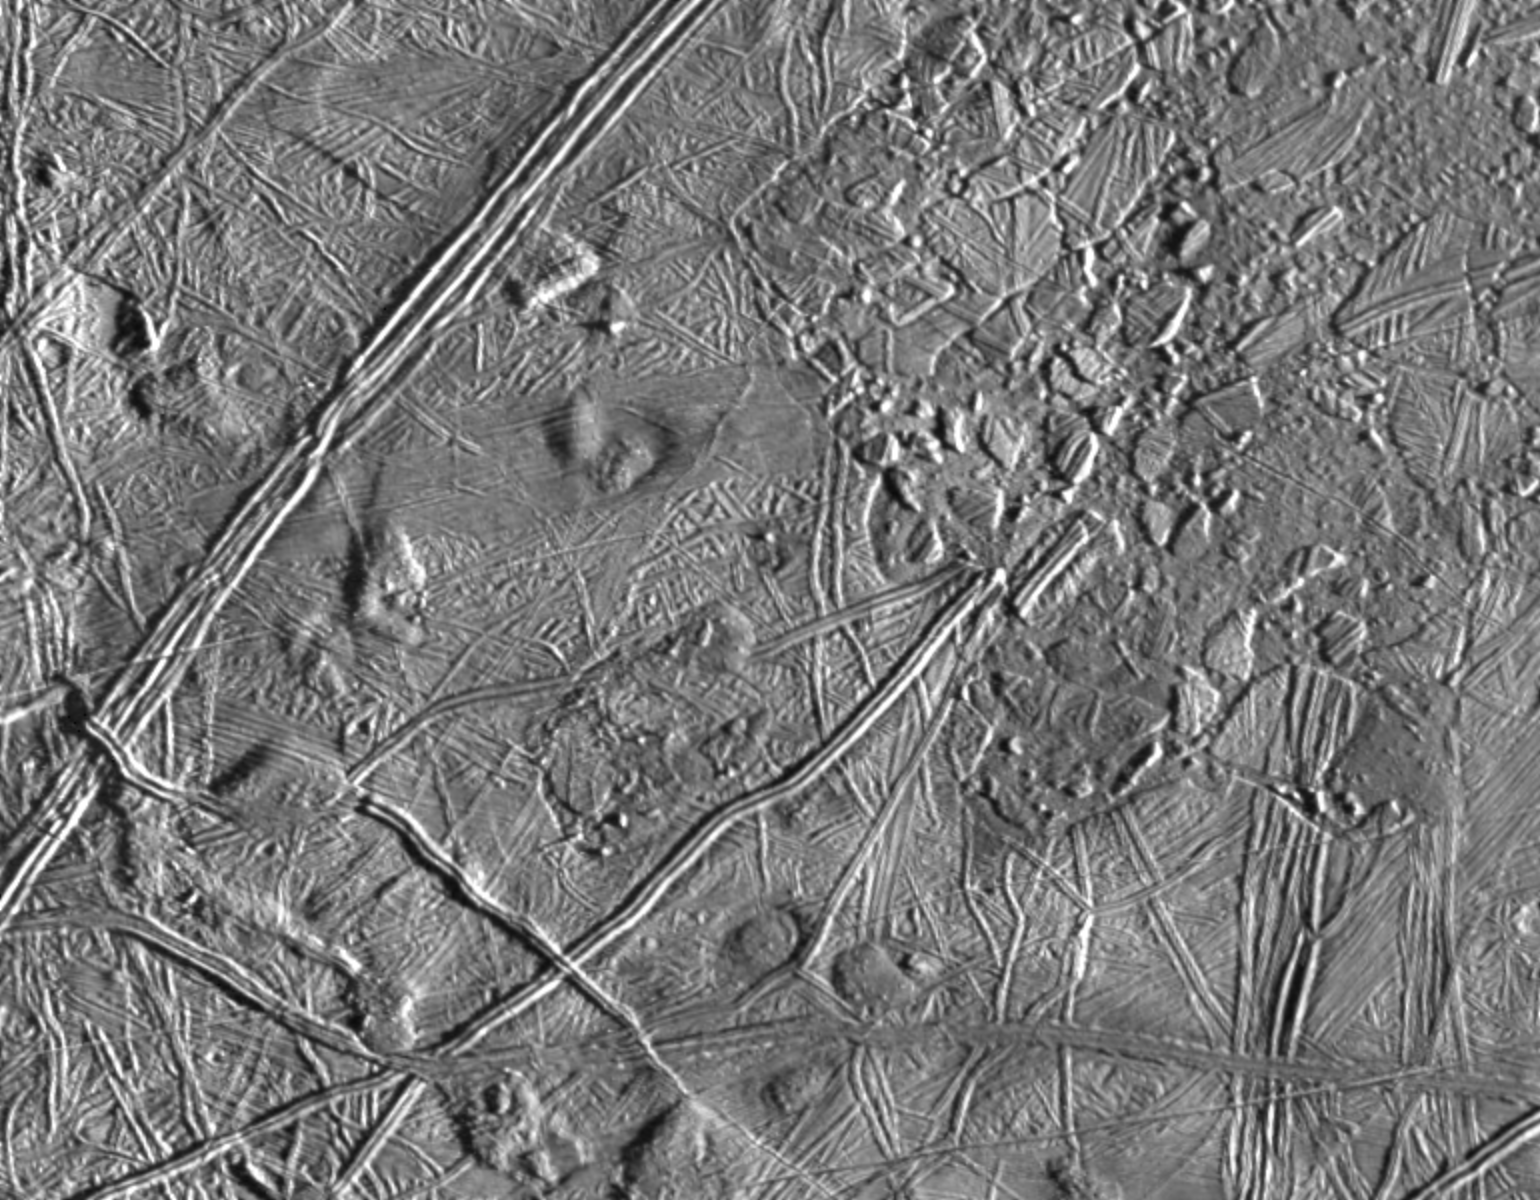

Close-up of Europa’s Trailing Hemisphere

This complex terrain on Jupiter’s moon, Europa, shows an area centered at 8 degrees north latitude, 275.4 degrees west longitude, in the trailing hemisphere. As Europa moves in its orbit around Jupiter, the trailing hemisphere is the portion which is always on the moon’s backside opposite to its direction of motion. The area shown is about 100 kilometers by 140 kilometers (62 miles by 87 miles). The complex ridge crossing the picture in the upper left corner is part of a feature that can be traced hundreds of miles across the surface of Europa, extending beyond the edge of the picture. The upper right part of the picture shows terrain that has been disrupted by an unknown process, superficially resembling blocks of sea ice during a springtime thaw. Also visible are semicircular mounds surrounded by shallow depressions. These might represent the intrusion of material punching through the surface from below and partial melting of Europa’s icy crust. The resolution of this image is about 180 meters (200 yards); this means that the smallest visible object is about a quarter of a mile across.

This picture of Europa was taken by Galileo’s Solid State Imaging system from a distance of 17,900 kilometers (11,100 miles) on the spacecraft’s sixth orbit around Jupiter, on February 20, 1997.

The Jet Propulsion Laboratory, Pasadena, CA, manages the mission for NASA’s Office of Space Science, Washington D.C.

Credit: NASA/JPL/ASU